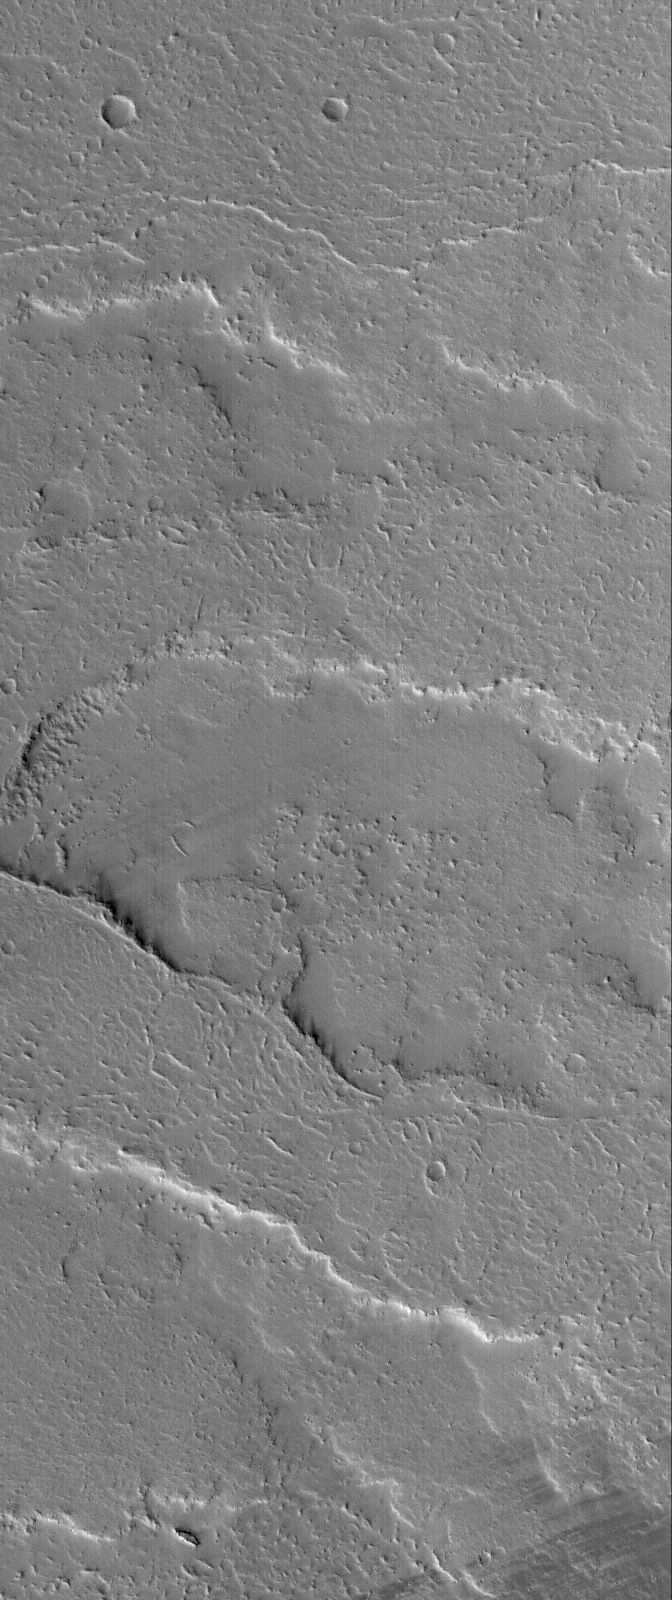

Martian Flows

9 October 2005
This Mars Global Surveyor (MGS) Mars Orbiter Camera (MOC) image shows several overlapping lava flows located on the vast plains east of the volcano, Ascraeus Mons. Hundreds of lava flows cover the plains from Ascraeus Mons eastward to Kasei Valles. These flows have largely been mantled by fine dust; a few areas in the image exhibit dark streaks, where wind gusts have stripped away some of this thin dust mantle.

Location near: 5.2°N, 86.7°W
Image width: width: ~3 km (~1.9 mi)
Illumination from: lower left
Season: Northern Autumn

Credit: NASA/JPL/Malin Space Science Systems